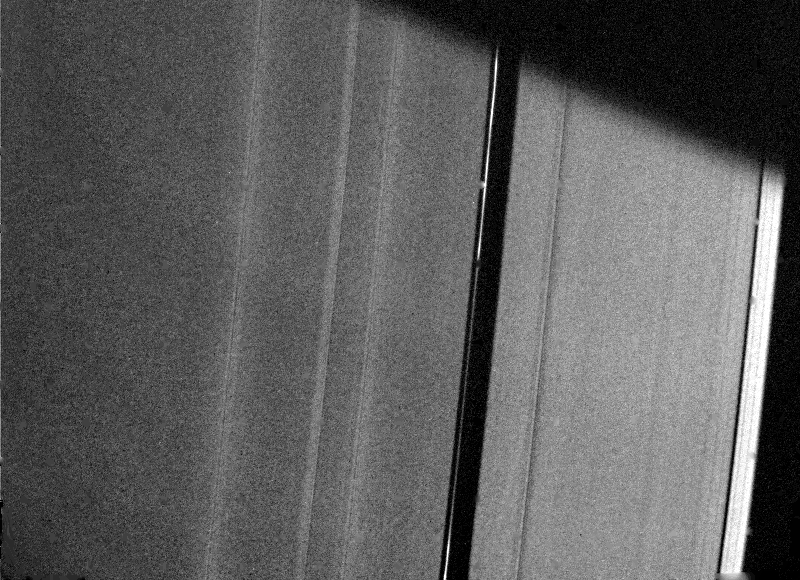

Saturn’s A-ring

Voyager 2 cameras acquired this photograph of Saturn’s A-ring Aug. 26 from a distance of 227,800 kilometers (141,500 miles). This view of the ring’s outer edge shows a small bright, clumpy ring within the Encke Gap (center of this image) that exhibits kinks reminiscent of those observed in the F-ring by Voyager 1 last fall but not by Voyager 2. Voyager 1 saw two similar clumpy rings in this region at much lower resolution. Also visible are a bright ringlet at the very outer edge of the A-ring and several bright wave patterns in the Encke region. The small bright patch on the inner edge of the Encke Gap near the ring is an artifact of processing. The Voyager project is managed for NASA by the Jet Propulsion Laboratory, Pasadena, Calif.

Credit: NASA/JPL